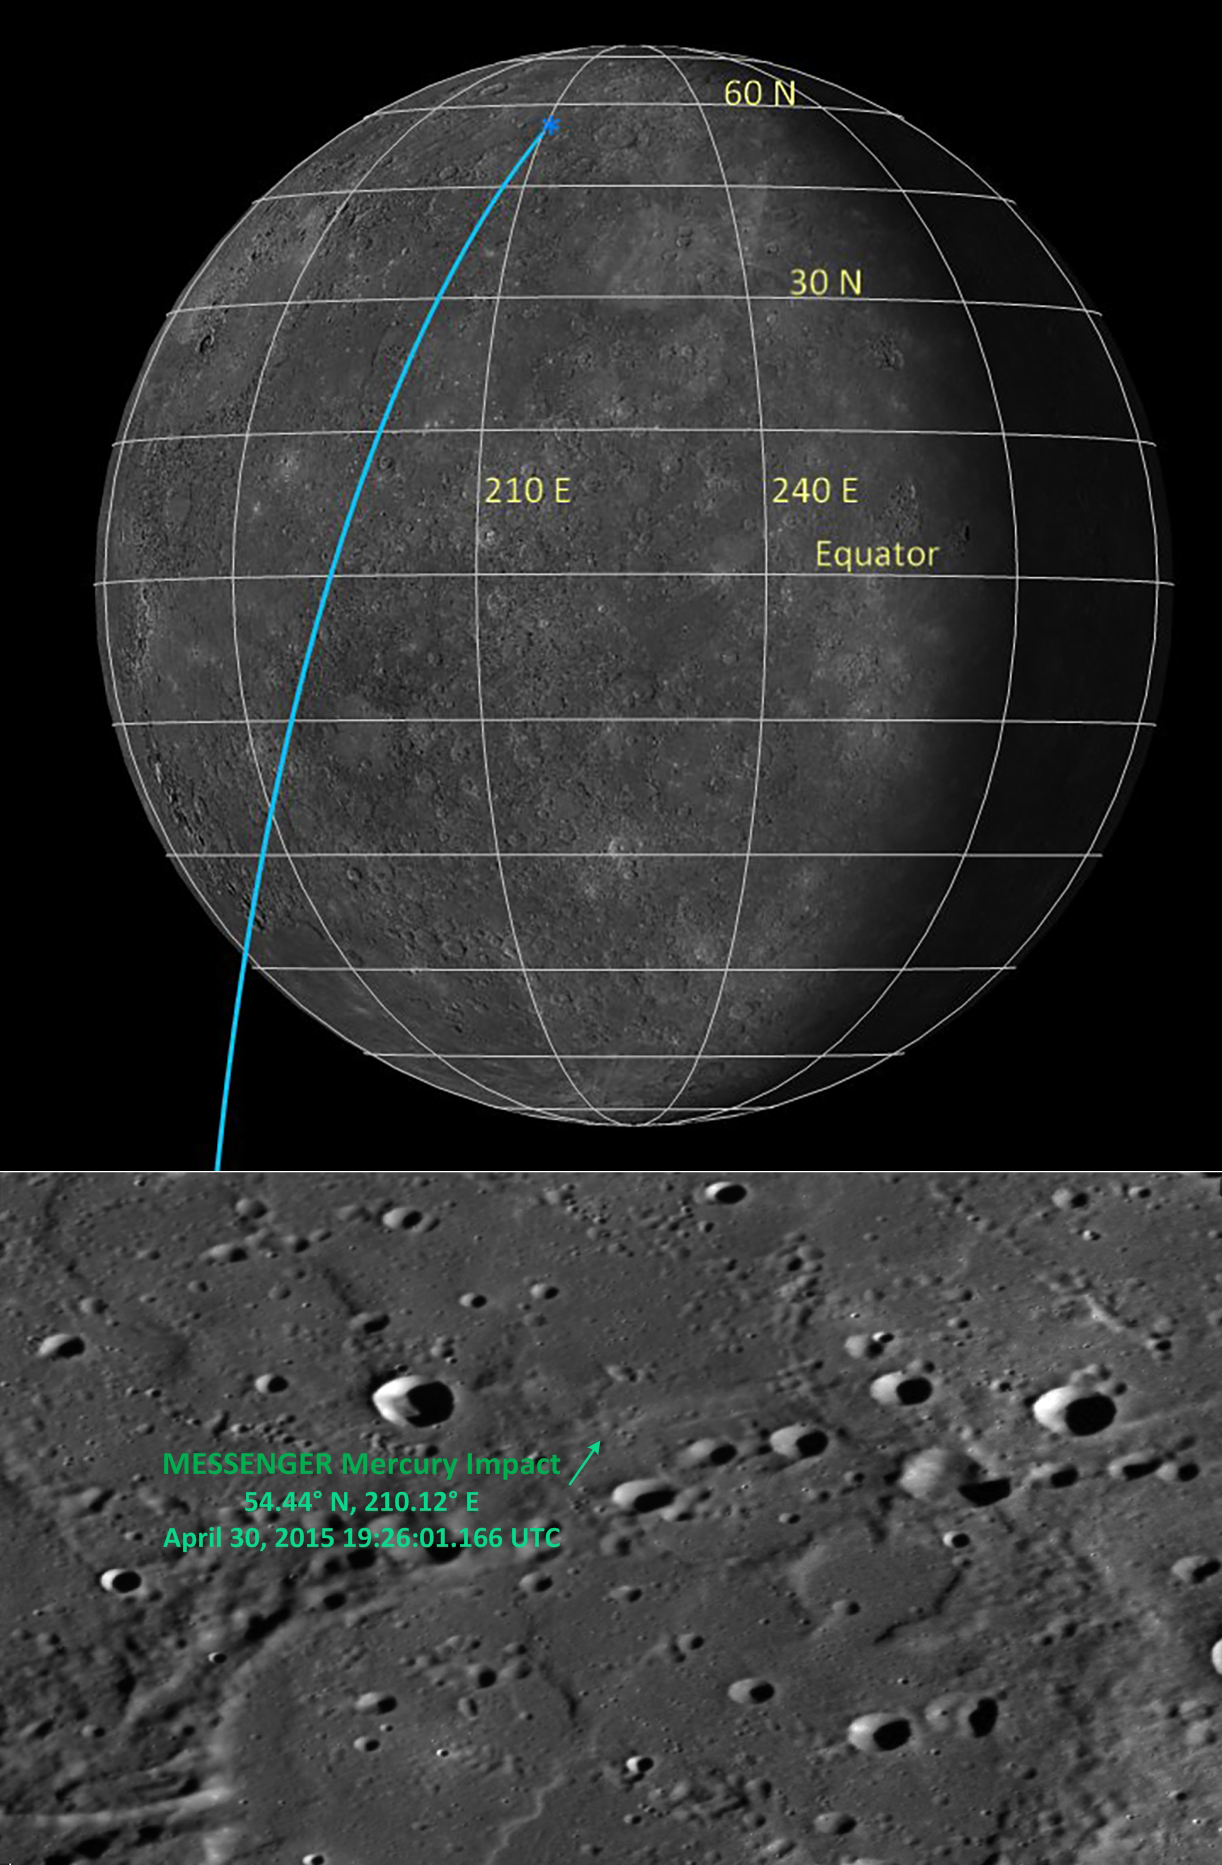

Best Determination of MESSENGER’s Impact Location

The day before the MESSENGER spacecraft impacted the surface of Mercury, the best prediction for the location and time of the impact was 54.4° N, 210.1° E, on 30 April 2015 at 19.26:02 UTC, as shown in the featured image of that day.

In the last month since impact, MESSENGER engineers have completed the final and most accurate determination of where the MESSENGER spacecraft impacted Mercury’s surface. The determination indicates that the spacecraft impacted into a part of Mercury’s surface that has a gradual incline with an approximate slope of 8.5°. The final estimate of the impact location is at 54.4398° N, 210.1205° E, and 2438.790 km from the center of Mercury. The final determination of the impact time is 19:26:01.166 UTC on 30 April 2015.

Traveling at 3.912 kilometers per second (8,750 miles per hour), the MESSENGER spacecraft is estimated to have created a crater 16 meters (52 feet) in diameter at this location. This new best determination of the impact location will help the next Mercury spacecraft to identify MESSENGER’s crater, such as the joint ESA-JAXA BepiColombo mission, scheduled for lauch in 2017 and arrival in Mercury orbit in 2024.

Bottom Image Scale: This image is roughly 130 km (81 miles) across.

The MESSENGER spacecraft was the first ever to orbit the planet Mercury. In the mission’s more than four years of orbital operations, MESSENGER acquired over 270,000 images and extensive other data sets. View highlights of the mission in this image highlights collection and details about its final month of orbital operations at this page. MESSENGER’s highly successful orbital mission came to an end, as the spacecraft ran out of propellant and the force of solar gravity caused it to impact the surface of Mercury on April 30, 2015.

For information regarding the use of images, see the MESSENGER image use policy.

Credit: NASA/Johns Hopkins University Applied Physics Laboratory/Carnegie Institution of Washington